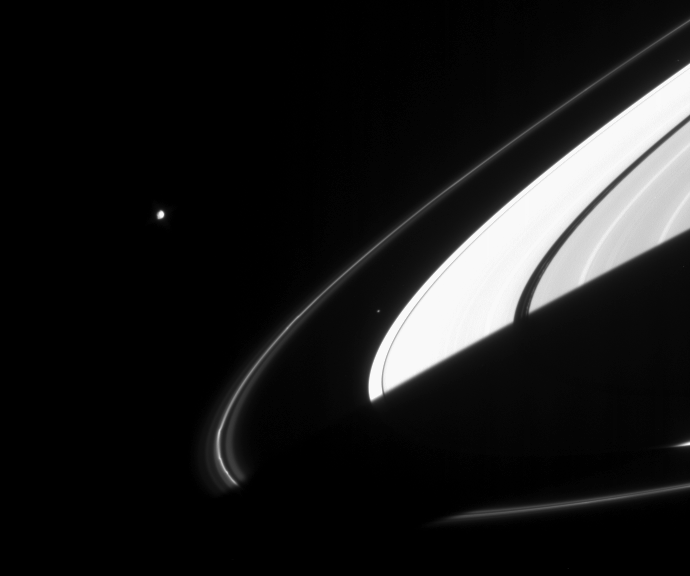

Little Moons

The irregularly-shaped moon Janus (181 kilometers, or 113 miles across) and the small ring moon Atlas (32 kilometers, 20 miles across) had just emerged from the darkness of Saturn’s shadow when Cassini caught this view of the two moons.

Saturn’s bright A ring is largely overexposed in this view, but several other ring details are nicely visible. The image shows two bright regions within the B ring (at right), ringlets of material within the dark, narrow Encke Gap and kinks in the F ring.

North on Saturn is tilted toward upper left. This view is from Cassini’s vantage point beneath the ring plane. It is notable that, as Saturn orbits the Sun, its shadow has been steadily creeping farther out along the ring plane and now extends beyond the F ring.

The image was taken in visible light with the Cassini spacecraft narrow-angle camera on Jan. 26, 2005, at a distance of approximately 3.2 million kilometers (2 million miles) from Janus and at a Sun-Janus-spacecraft, or phase, angle of 81 degrees. The image scale is 19 kilometers (12 miles) per pixel.

The Cassini-Huygens mission is a cooperative project of NASA, the European Space Agency and the Italian Space Agency. The Jet Propulsion Laboratory, a division of the California Institute of Technology in Pasadena, manages the mission for NASA’s Science Mission Directorate, Washington, D.C. The Cassini orbiter and its two onboard cameras were designed, developed and assembled at JPL. The imaging team is based at the Space Science Institute, Boulder, Colo.

Credit: NASA/JPL/Space Science Institute